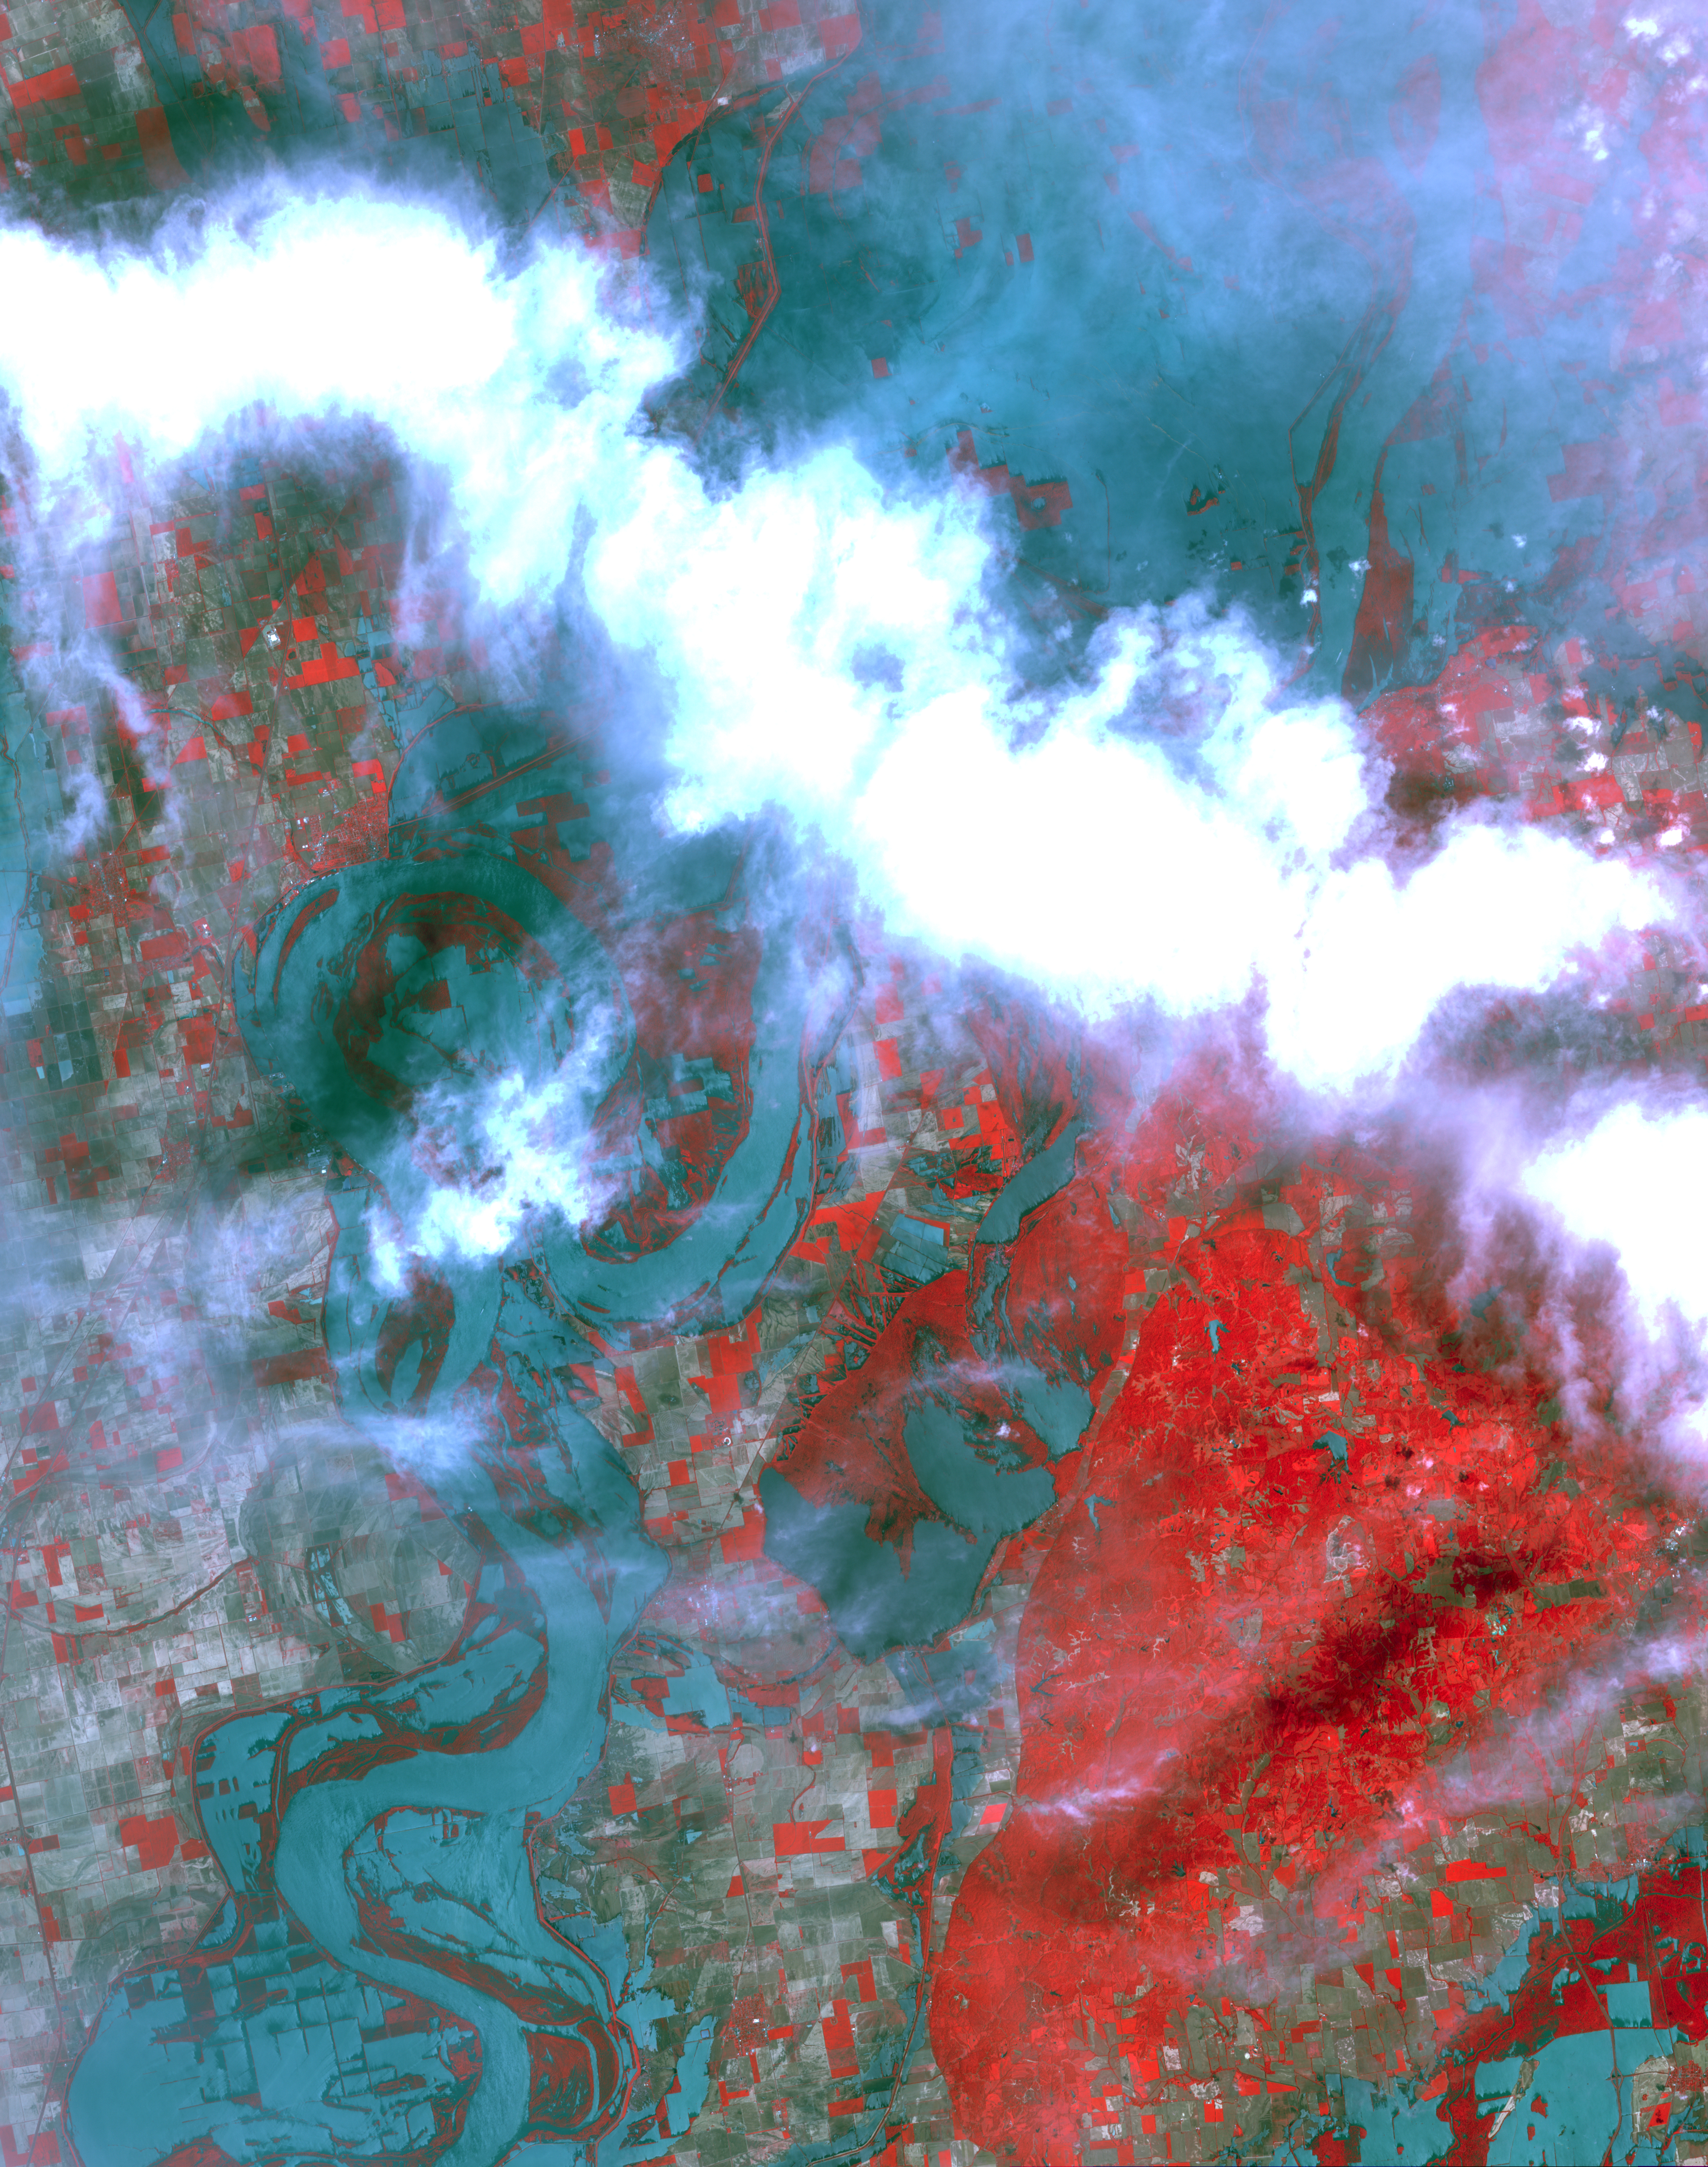

ASTER Images Flooding from Mississippi River Levee Breach

The U.S. Army Corps of Engineers detonated explosives at the Birds Point levee near Wyatt, Missouri, at 10:02 p.m. on May 2, 2011. Water from the intentional breach flooded a 130,000-acre stretch of land. Two more breaches were detonated on May 3 and 5. This image from the Advanced Thermal Emission and Reflection Radiometer (ASTER) instrument on NASA’s Terra spacecraft shows the resultant flooding of farmland west of the Mississippi 32 kilometers (20 miles) south of the levee breach. On the image, vegetation is displayed in red, bare fields in gray, and water in blue. The image covers an area of 49.5 by 63 kilometers (30.7 by 39 miles), and is located near 36.5 degrees north latitude, 89.4 degrees west longitude.

With its 14 spectral bands from the visible to the thermal infrared wavelength region and its high spatial resolution of 15 to 90 meters (about 50 to 300 feet), ASTER images Earth to map and monitor the changing surface of our planet. ASTER is one of five Earth-observing instruments launched Dec. 18, 1999, on Terra. The instrument was built by Japan’s Ministry of Economy, Trade and Industry. A joint U.S./Japan science team is responsible for validation and calibration of the instrument and data products.

The broad spectral coverage and high spectral resolution of ASTER provides scientists in numerous disciplines with critical information for surface mapping and monitoring of dynamic conditions and temporal change. Example applications are: monitoring glacial advances and retreats; monitoring potentially active volcanoes; identifying crop stress; determining cloud morphology and physical properties; wetlands evaluation; thermal pollution monitoring; coral reef degradation; surface temperature mapping of soils and geology; and measuring surface heat balance.

The U.S. science team is located at NASA’s Jet Propulsion Laboratory, Pasadena, Calif. The Terra mission is part of NASA’s Science Mission Directorate, Washington, D.C.

Credit: NASA/GSFC/METI/ERSDAC/JAROS, and U.S./Japan ASTER Science Team